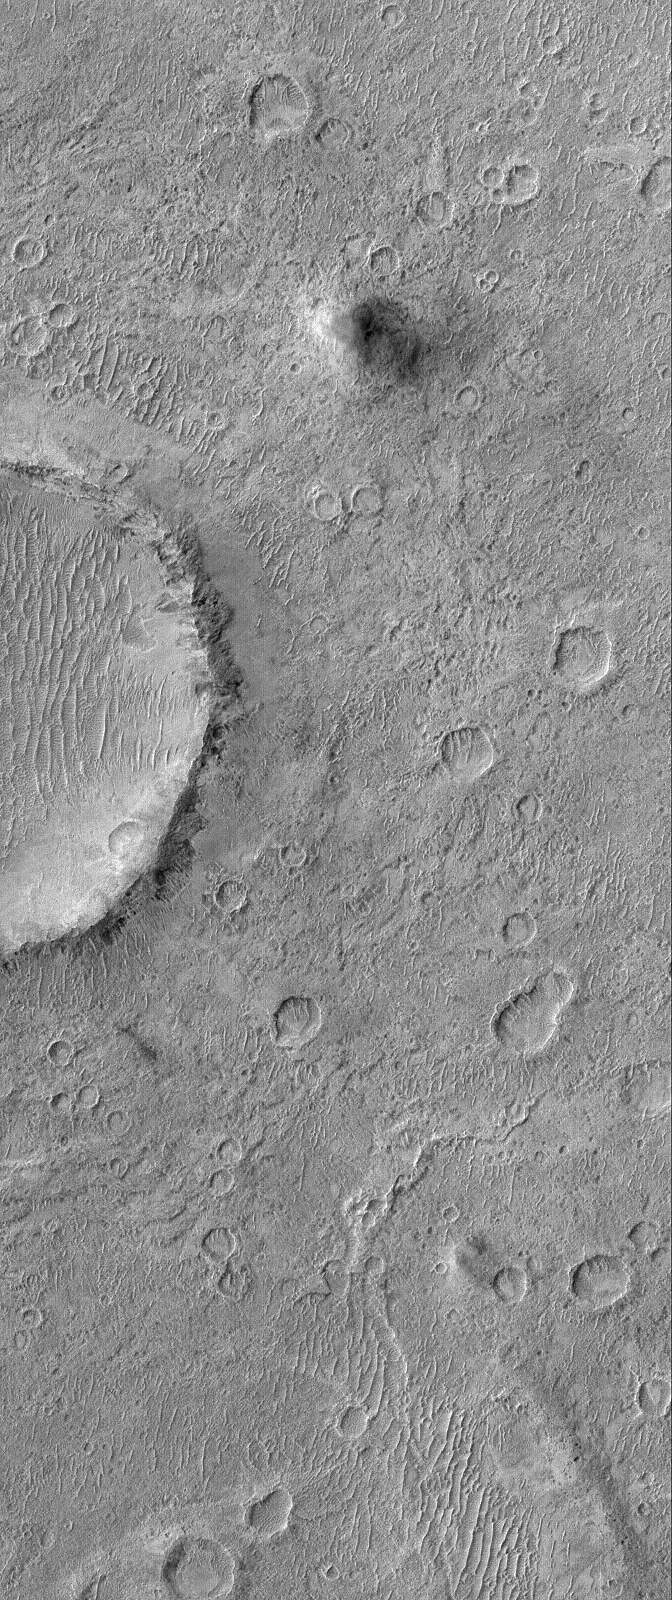

Rush Hour

5 July 2006
This Mars Global Surveyor (MGS) Mars Orbiter Camera (MOC) image shows a cratered plain west of Schiaparelli Crater, Mars. The area captured in this image, and areas adjacent to it, are known for high dust devil traffic and the day this image was acquired in March 2006 was no exception. Near the top of the image, diagonally from the large impact crater cut by the left (west) edge of the image, there is a large dust devil traversing the plain and casting a shadow to the east. Also, near the bottom of the image, a smaller dust devil, is working its way across the plain.

Location near: 5.9°S, 349.2°W
Image width: ~3 km (~1.9 mi)
Illumination from: upper left
Season: Southern Autumn

Credit: NASA/JPL/Malin Space Science Systems